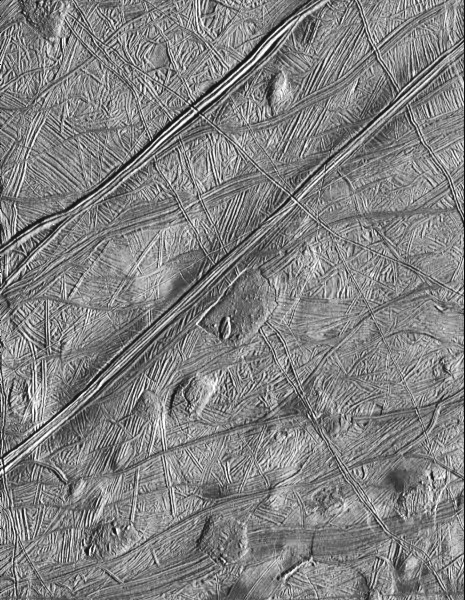

Dome Shaped Features on Europa’s Surface

The Solid State Imaging system aboard the spacecraft Galileo took this image of the surface of Europa on February 20, 1997 during its sixth orbit around Jupiter. The image is located near 16 North, 268 West; illumination is from the lower-right. The area covered is approximately 48 miles (80 kilometers) by 56 miles (95 kilometers) across. North is toward the top of the image.

This image reveals that the icy surface of Europa has been disrupted by ridges and faults numerous times during its past. These ridges have themselves been disrupted by the localized formation of domes and other features that may be indicative of thermal upwelling of water from beneath the crust. These features provide strong evidence for the presence of subsurface liquid during Europa’s recent past.

The Jet Propulsion Laboratory, Pasadena, CA manages the mission for NASA’s Office of Space Science, Washington, DC.

Credit: NASA/JPL/Southwest Research Institute